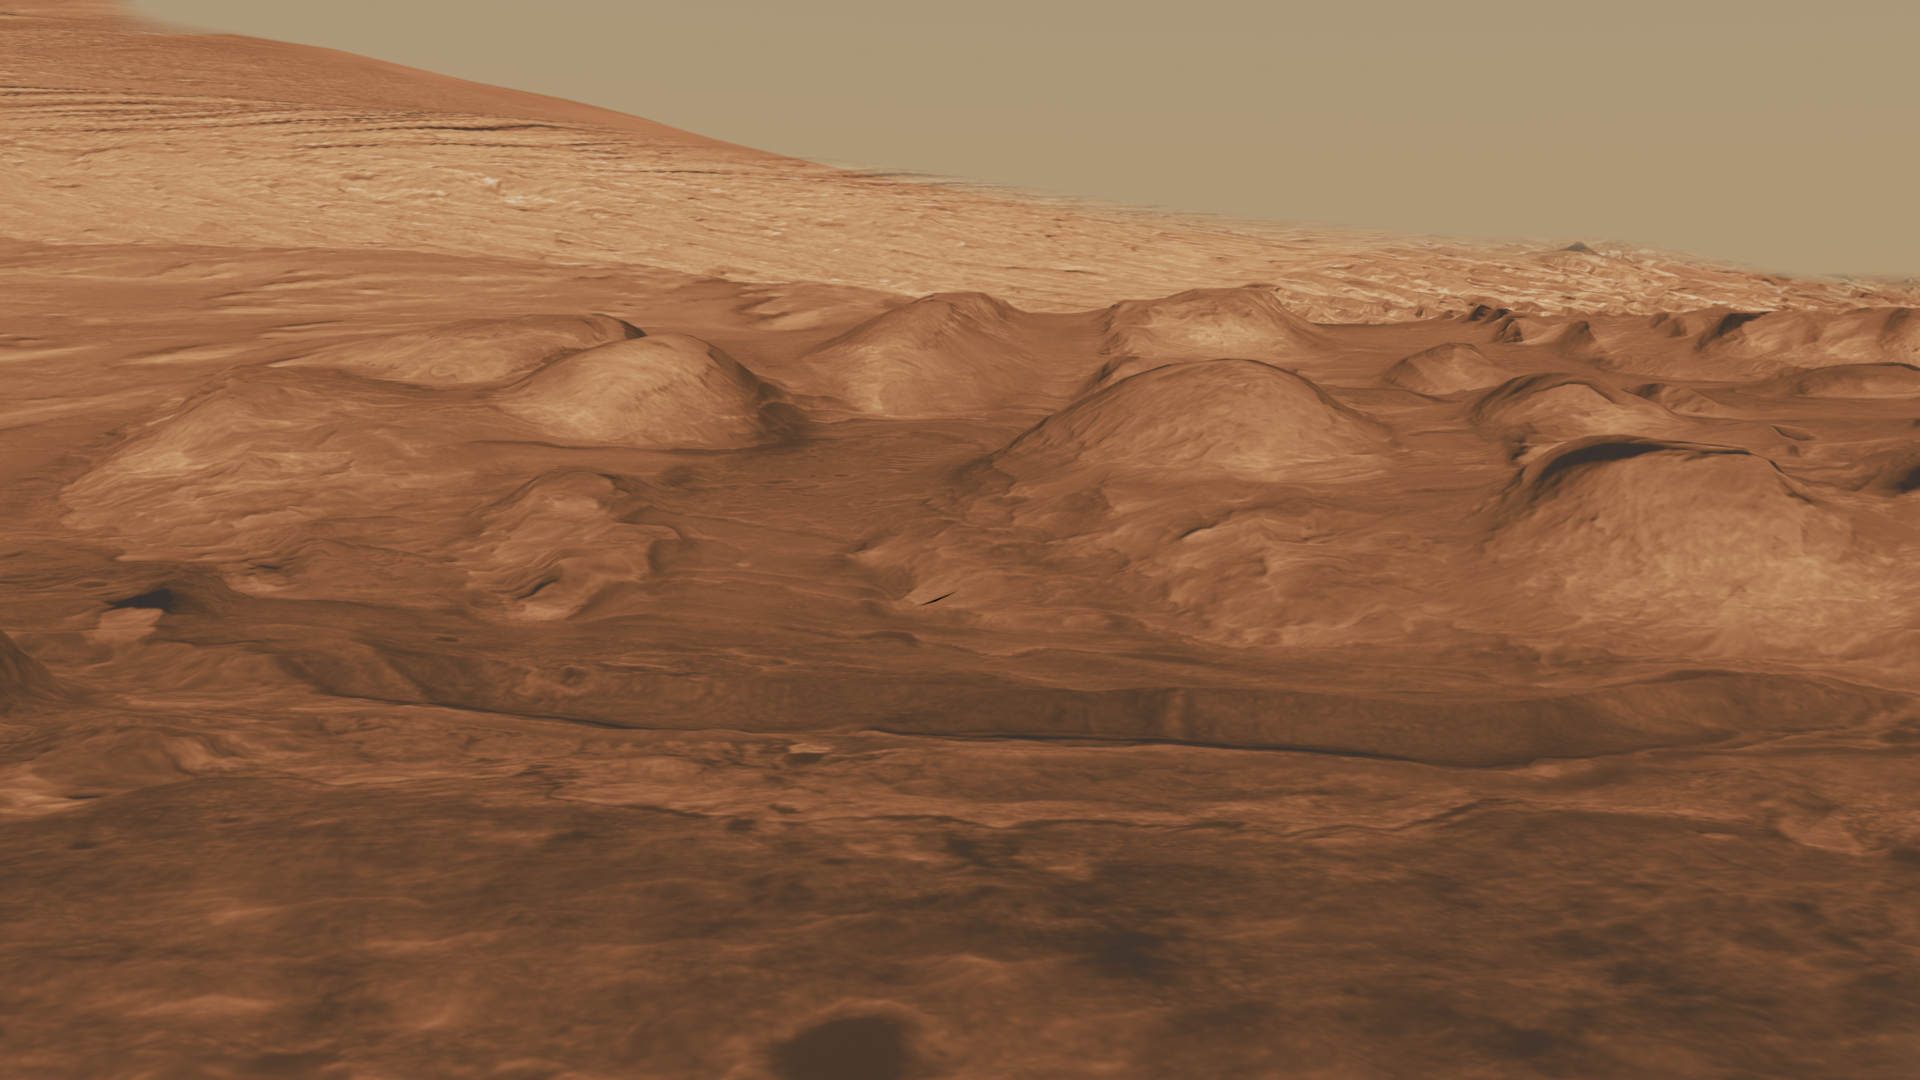

Rock Layers in Lower Mound in Gale Crater

This oblique view of the lower mound in Gale crater shows layers of rock that preserve a record of environments on Mars. Here, orbiting instruments have detected signatures of both clay minerals and sulfate salts, with more clay minerals apparent in the foreground of this image and fewer in higher layers. This change in mineralogy may reflect a change in the ancient environment in Gale Crater.

Mars scientists have several important hypotheses about how these minerals may reflect changes in the amount of water on the surface of Mars. The Mars Science Laboratory rover, Curiosity, will use its full suite of instruments to study these minerals to provide insights into these ancient Martian environments. These rocks are also a prime target in the search for organic molecules since these past environments may have been habitable — able to support microbial life. Scientists will study how organic molecules, if present, vary with mineralogical variations in the layers to understand how they formed and what influences their preservation.

The smaller hills in this view may provide clues to the modern water cycle on Mars. They contain sulfate salts that have water in them, and as temperatures warm into summer, some of that water may be released to the atmosphere. As temperatures cool, they may absorb water from the atmosphere. The Mars Science Laboratory team will investigate how water is exchanged between these minerals and the atmosphere, helping us understand Mars’ modern climate. The hills are particularly useful for this investigation because different parts of the hills are exposed to different amounts of sunlight and thus to different temperatures. Curiosity will be able to compare the water in these contrasting areas as part of its investigations.

This three-dimensional perspective view was created using visible-light imaging by the High Resolution Imaging Science Experiment camera on NASA’s Mars Reconnaissance Orbiter and the High Resolution Stereo Camera on the European Space Agency’s Mars Express orbiter. Three-dimensional information was derived by stereo analysis of image pairs. The vertical dimension is not exaggerated. Color information is derived from color imaging of portions of the scene by the High Resolution Imaging Science Experiment camera.

The Mars Science Laboratory spacecraft is being prepared for launch during the period Nov. 25 to Dec. 18, 2011. In a prime mission lasting one Martian year — nearly two Earth years — after landing, researchers will use the rover’s tools to study whether the landing region has had environmental conditions favorable for supporting microbial life and for preserving clues about whether life existed.

NASA’s Jet Propulsion Laboratory, a division of the California Institute of Technology in Pasadena, manages the Mars Science Laboratory and Mars Reconnaissance Orbiter projects for NASA’s Science Mission Directorate in Washington.

The University of Arizona, Tucson, operates the High Resolution Science Imaging Experiment. The European Space Operations Centre in Darmstadt, Germany, operates the European Space Agency’s Mars Express mission. The High Resolution Stereo Camera was developed by a group with leadership at the Freie Universitat Berlin.

Credit: NASA/JPL-Caltech/ESA/UA